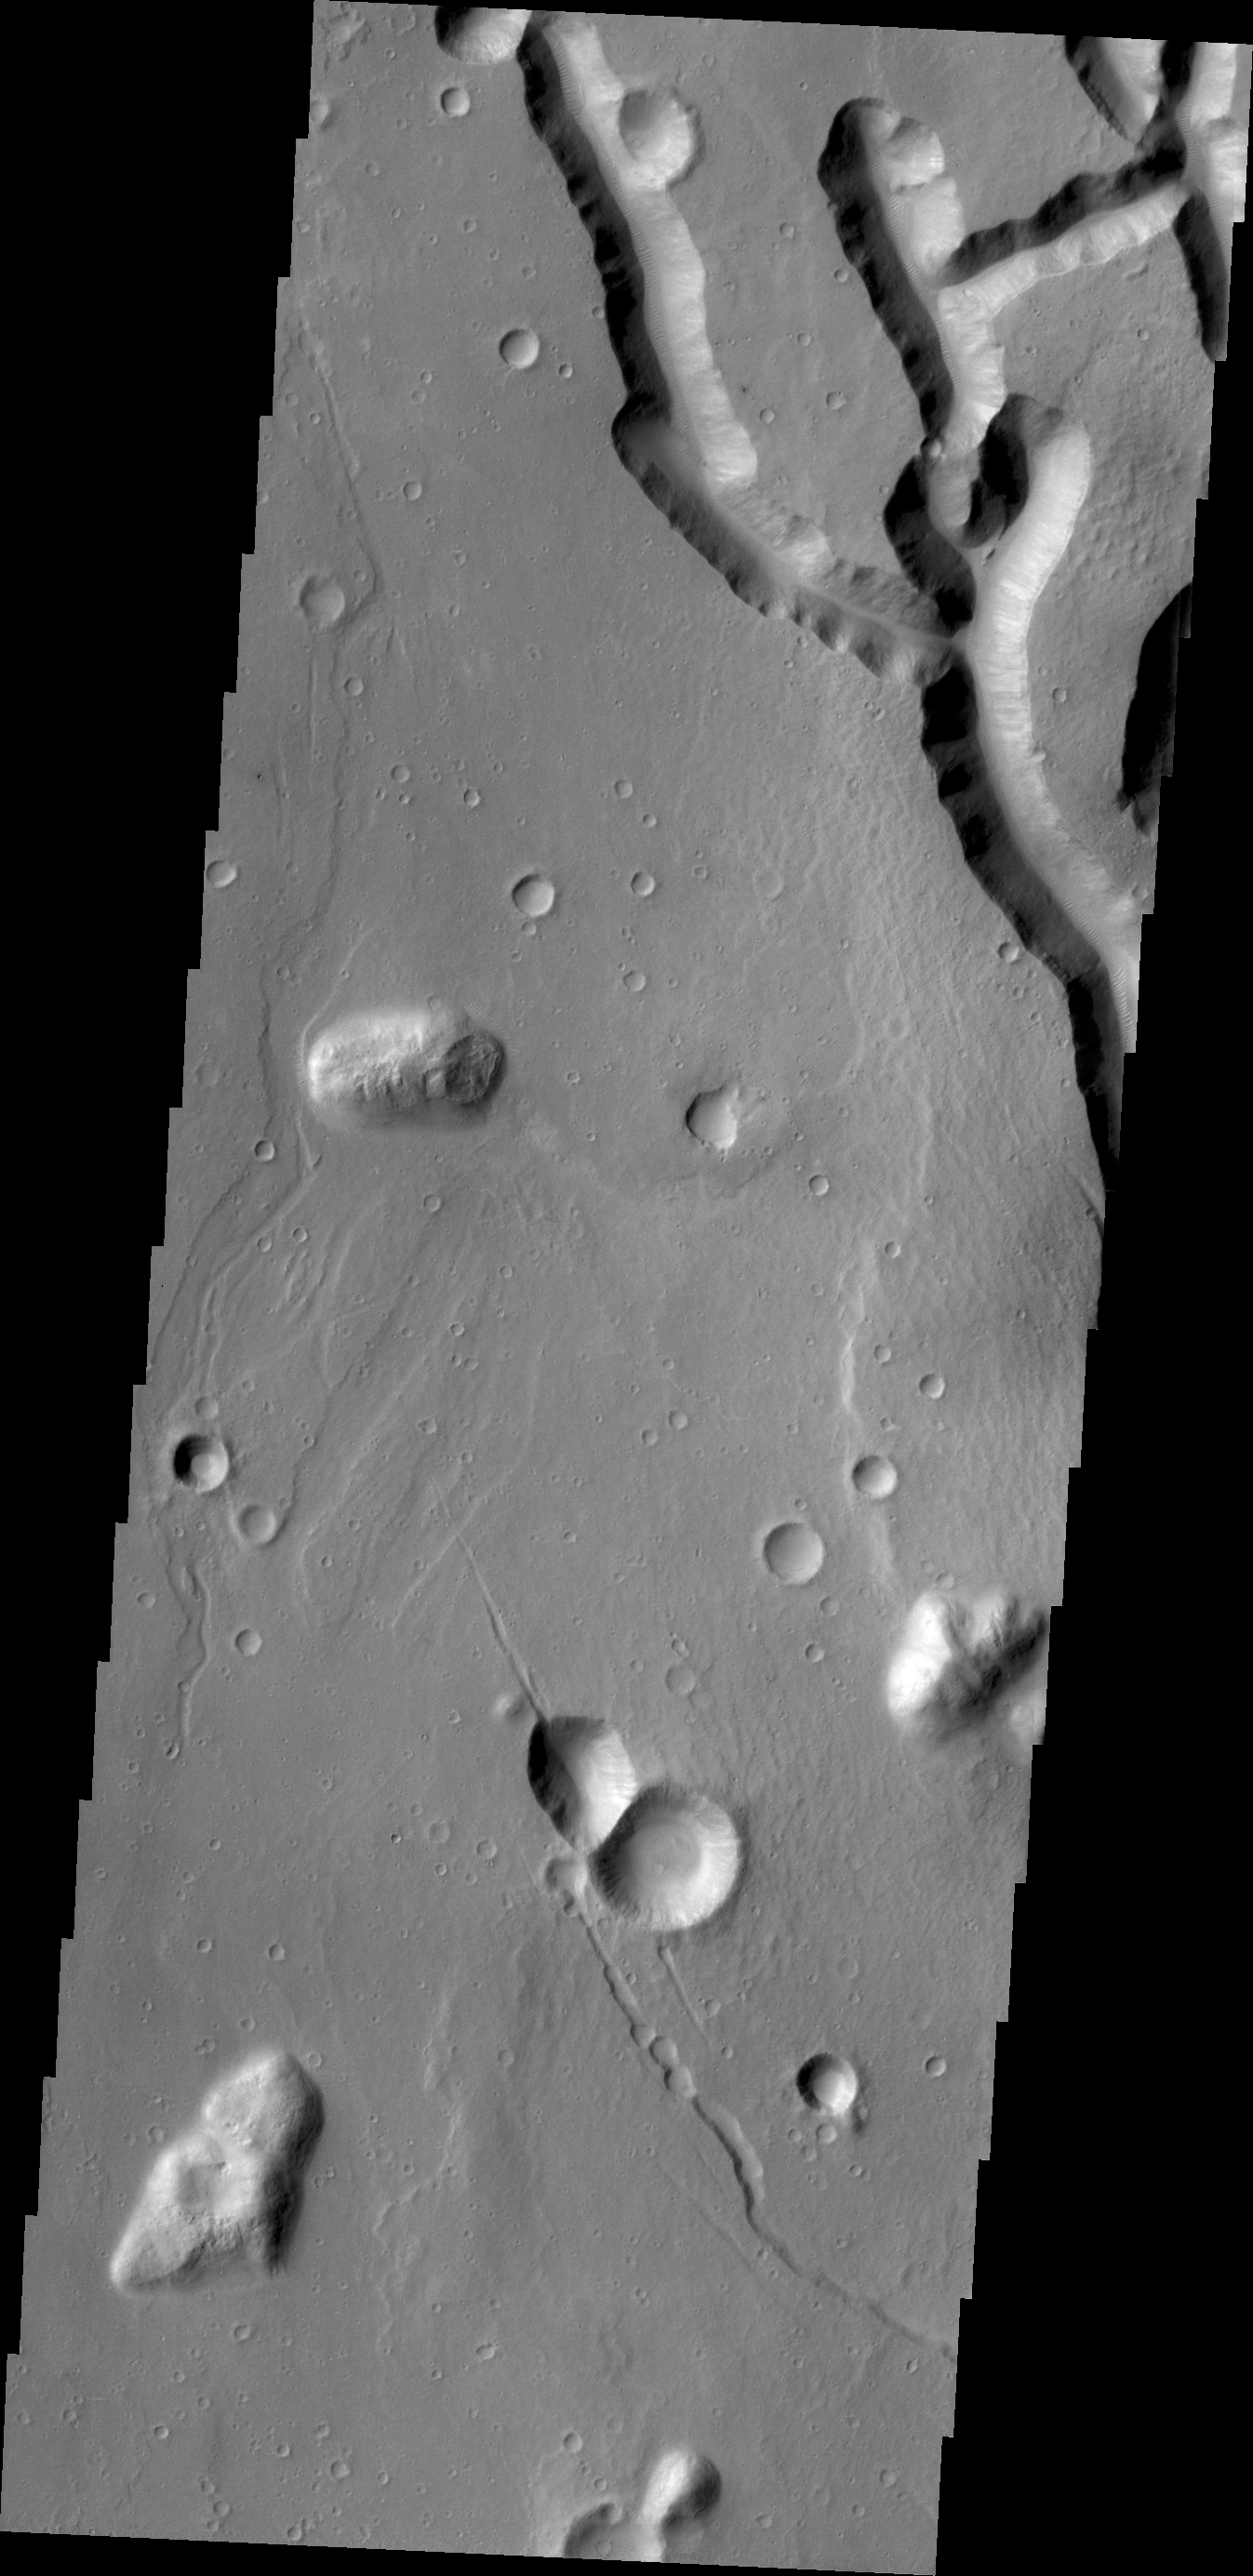

Chaos Margin

What appear to be channels in this VIS image is the dissection of the higher elevations on the margin of Chryse Chaos. Continued dissection eventually creates the block/mesa forms termed chaos on Mars.

Credit: NASA/JPL/ASU